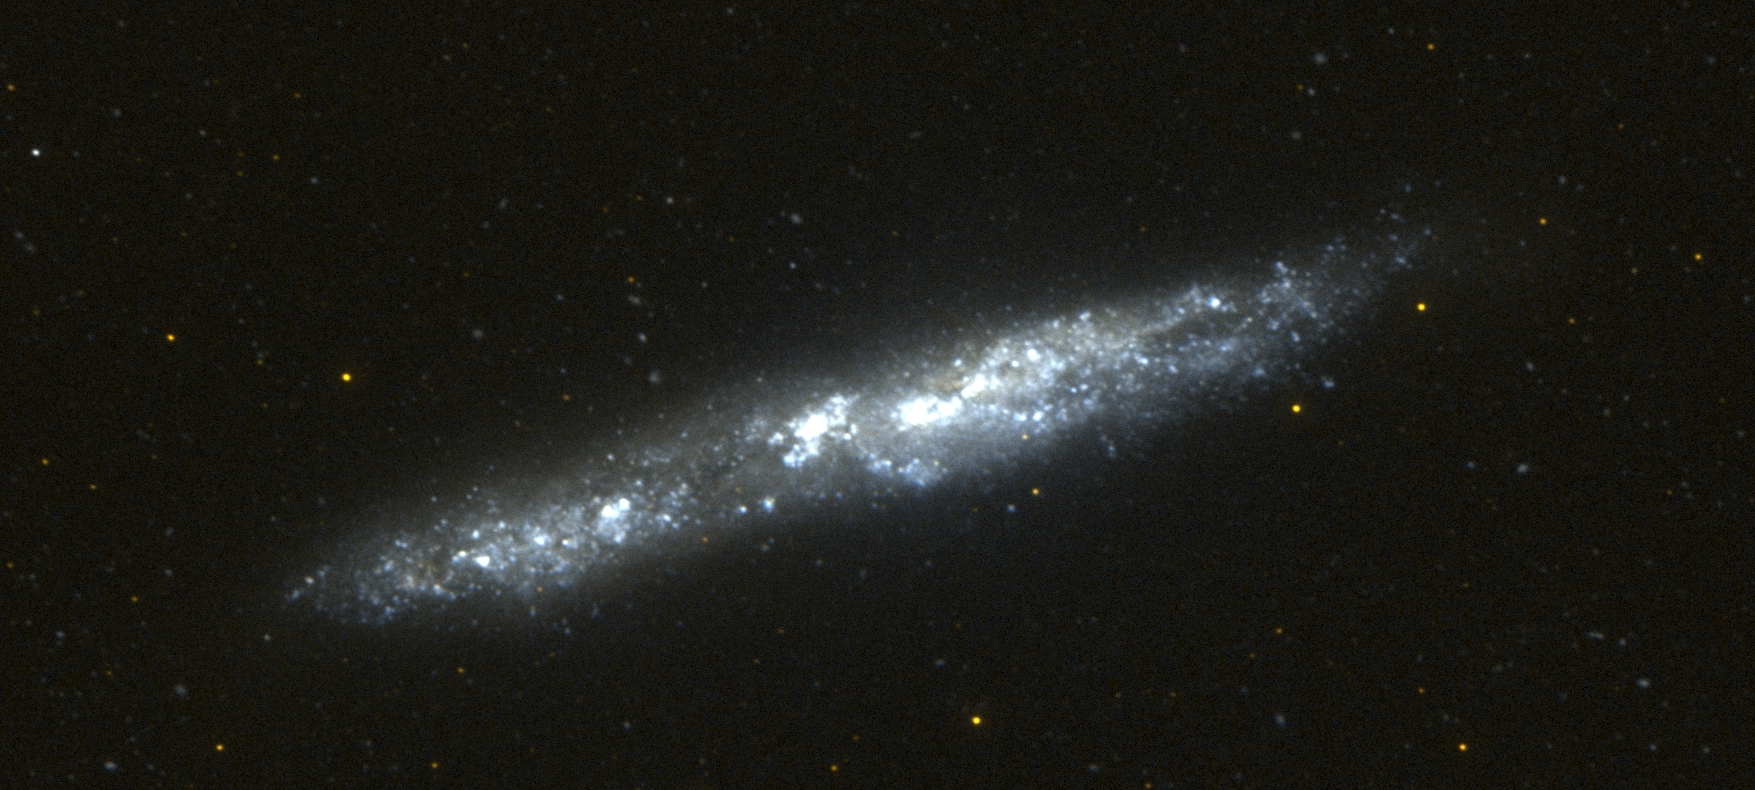

Galaxy NGC 55

This image of the nearby edge-on spiral galaxy NGC 55 was taken by Galaxy Evolution Explorer on September 14, 2003, during 2 orbits. This galaxy lies 5.4 million light years from our Milky Way galaxy and is a member of the “local group” of galaxies that also includes the Andromeda galaxy (M31), the Magellanic clouds, and 40 other galaxies. The spiral disk of NGC 55 is inclined to our line of sight by approximately 80 degrees and so this galaxy looks cigar-shaped. This picture is a combination of Galaxy Evolution Explorer images taken with the far ultraviolet (colored blue) and near ultraviolet detectors, (colored red). The bright blue regions in this image are areas of active star formation detected in the ultraviolet by Galaxy Evolution Explorer. The red stars in this image are foreground stars in our own Milky Way galaxy.

Credit: NASA/JPL/California Institute of Technology